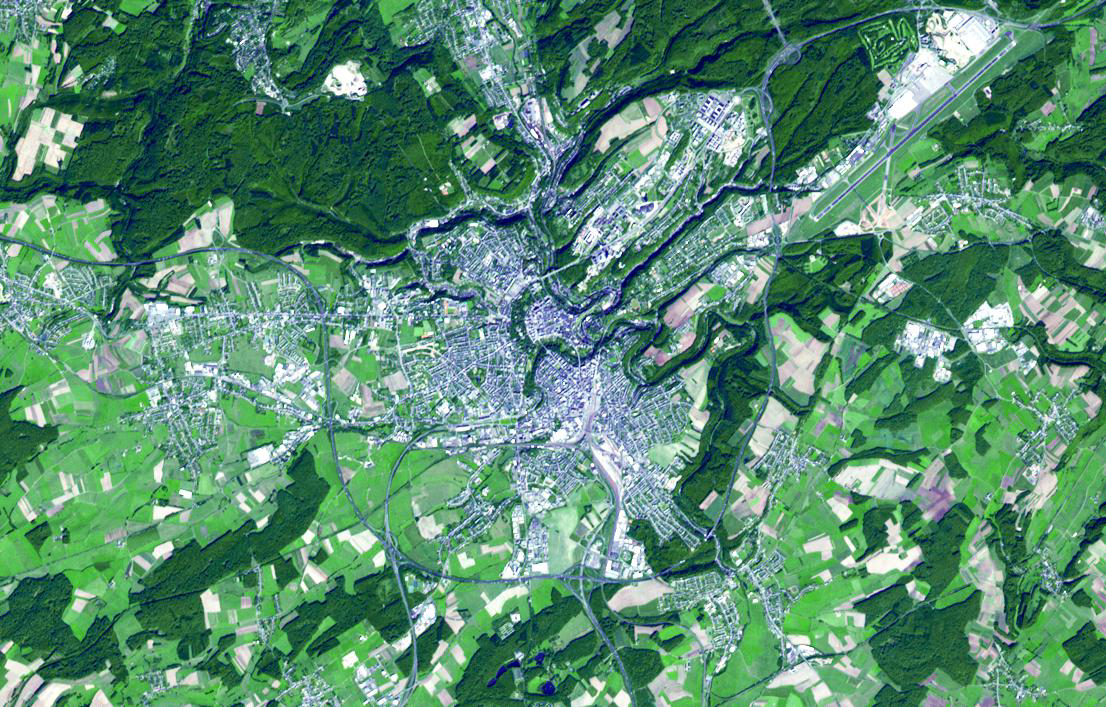

Luxembourg

Because of its strategic position, the City of Luxembourg was, from the 16th century until 1867, when its walls were dismantled, one of Europe’s greatest fortified sites. It was repeatedly fortified as it passed from one great European power to another: the Holy Roman Emperors, the House of Burgundy, the Habsburgs, the French and Spanish kings, and finally the Prussians. Today, with a population of about 90,000, the city is the capital of the Grand Duchy of Luxembourg. The image was acquired September 21, 2006, covers an area of 10.6 x 16.5 km, and is located at 49.6 degrees north latitude, 6.1 degrees east longitude.

With its 14 spectral bands from the visible to the thermal infrared wavelength region and its high spatial resolution of 15 to 90 meters (about 50 to 300 feet), ASTER images Earth to map and monitor the changing surface of our planet. ASTER is one of five Earth-observing instruments launched Dec. 18, 1999, on Terra. The instrument was built by Japan’s Ministry of Economy, Trade and Industry. A joint U.S./Japan science team is responsible for validation and calibration of the instrument and data products.

The broad spectral coverage and high spectral resolution of ASTER provides scientists in numerous disciplines with critical information for surface mapping and monitoring of dynamic conditions and temporal change. Example applications are: monitoring glacial advances and retreats; monitoring potentially active volcanoes; identifying crop stress; determining cloud morphology and physical properties; wetlands evaluation; thermal pollution monitoring; coral reef degradation; surface temperature mapping of soils and geology; and measuring surface heat balance.

The U.S. science team is located at NASA’s Jet Propulsion Laboratory, Pasadena, Calif. The Terra mission is part of NASA’s Science Mission Directorate, Washington, D.C.

Credit: NASA/GSFC/METI/ERSDAC/JAROS, and U.S./Japan ASTER Science Team